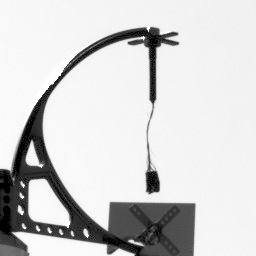

Telltale Animation (Sol 8)

This animation of the NASA’s Phoenix Mars Lander’s telltale was made from five images taken by Phoenix’s Stereo Surface Imager (SSI) just after 1:10 PM local Mars time on the eighth Martian day of the mission, or Sol 8 (June 2, 2008). The images were taken with a blue filter (450 nanometer, R6) that focuses at items on the deck rather than the workspace or horizon.

The Phoenix Mission is led by the University of Arizona, Tucson, on behalf of NASA. Project management of the mission is by NASA’s Jet Propulsion Laboratory, Pasadena, Calif. Spacecraft development is by Lockheed Martin Space Systems, Denver.

Photojournal Note: As planned, the Phoenix lander, which landed May 25, 2008 23:53 UTC, ended communications in November 2008, about six months after landing, when its solar panels ceased operating in the dark Martian winter.

Credit: NASA/JPL-Caltech/University Arizona/Texas A&M University